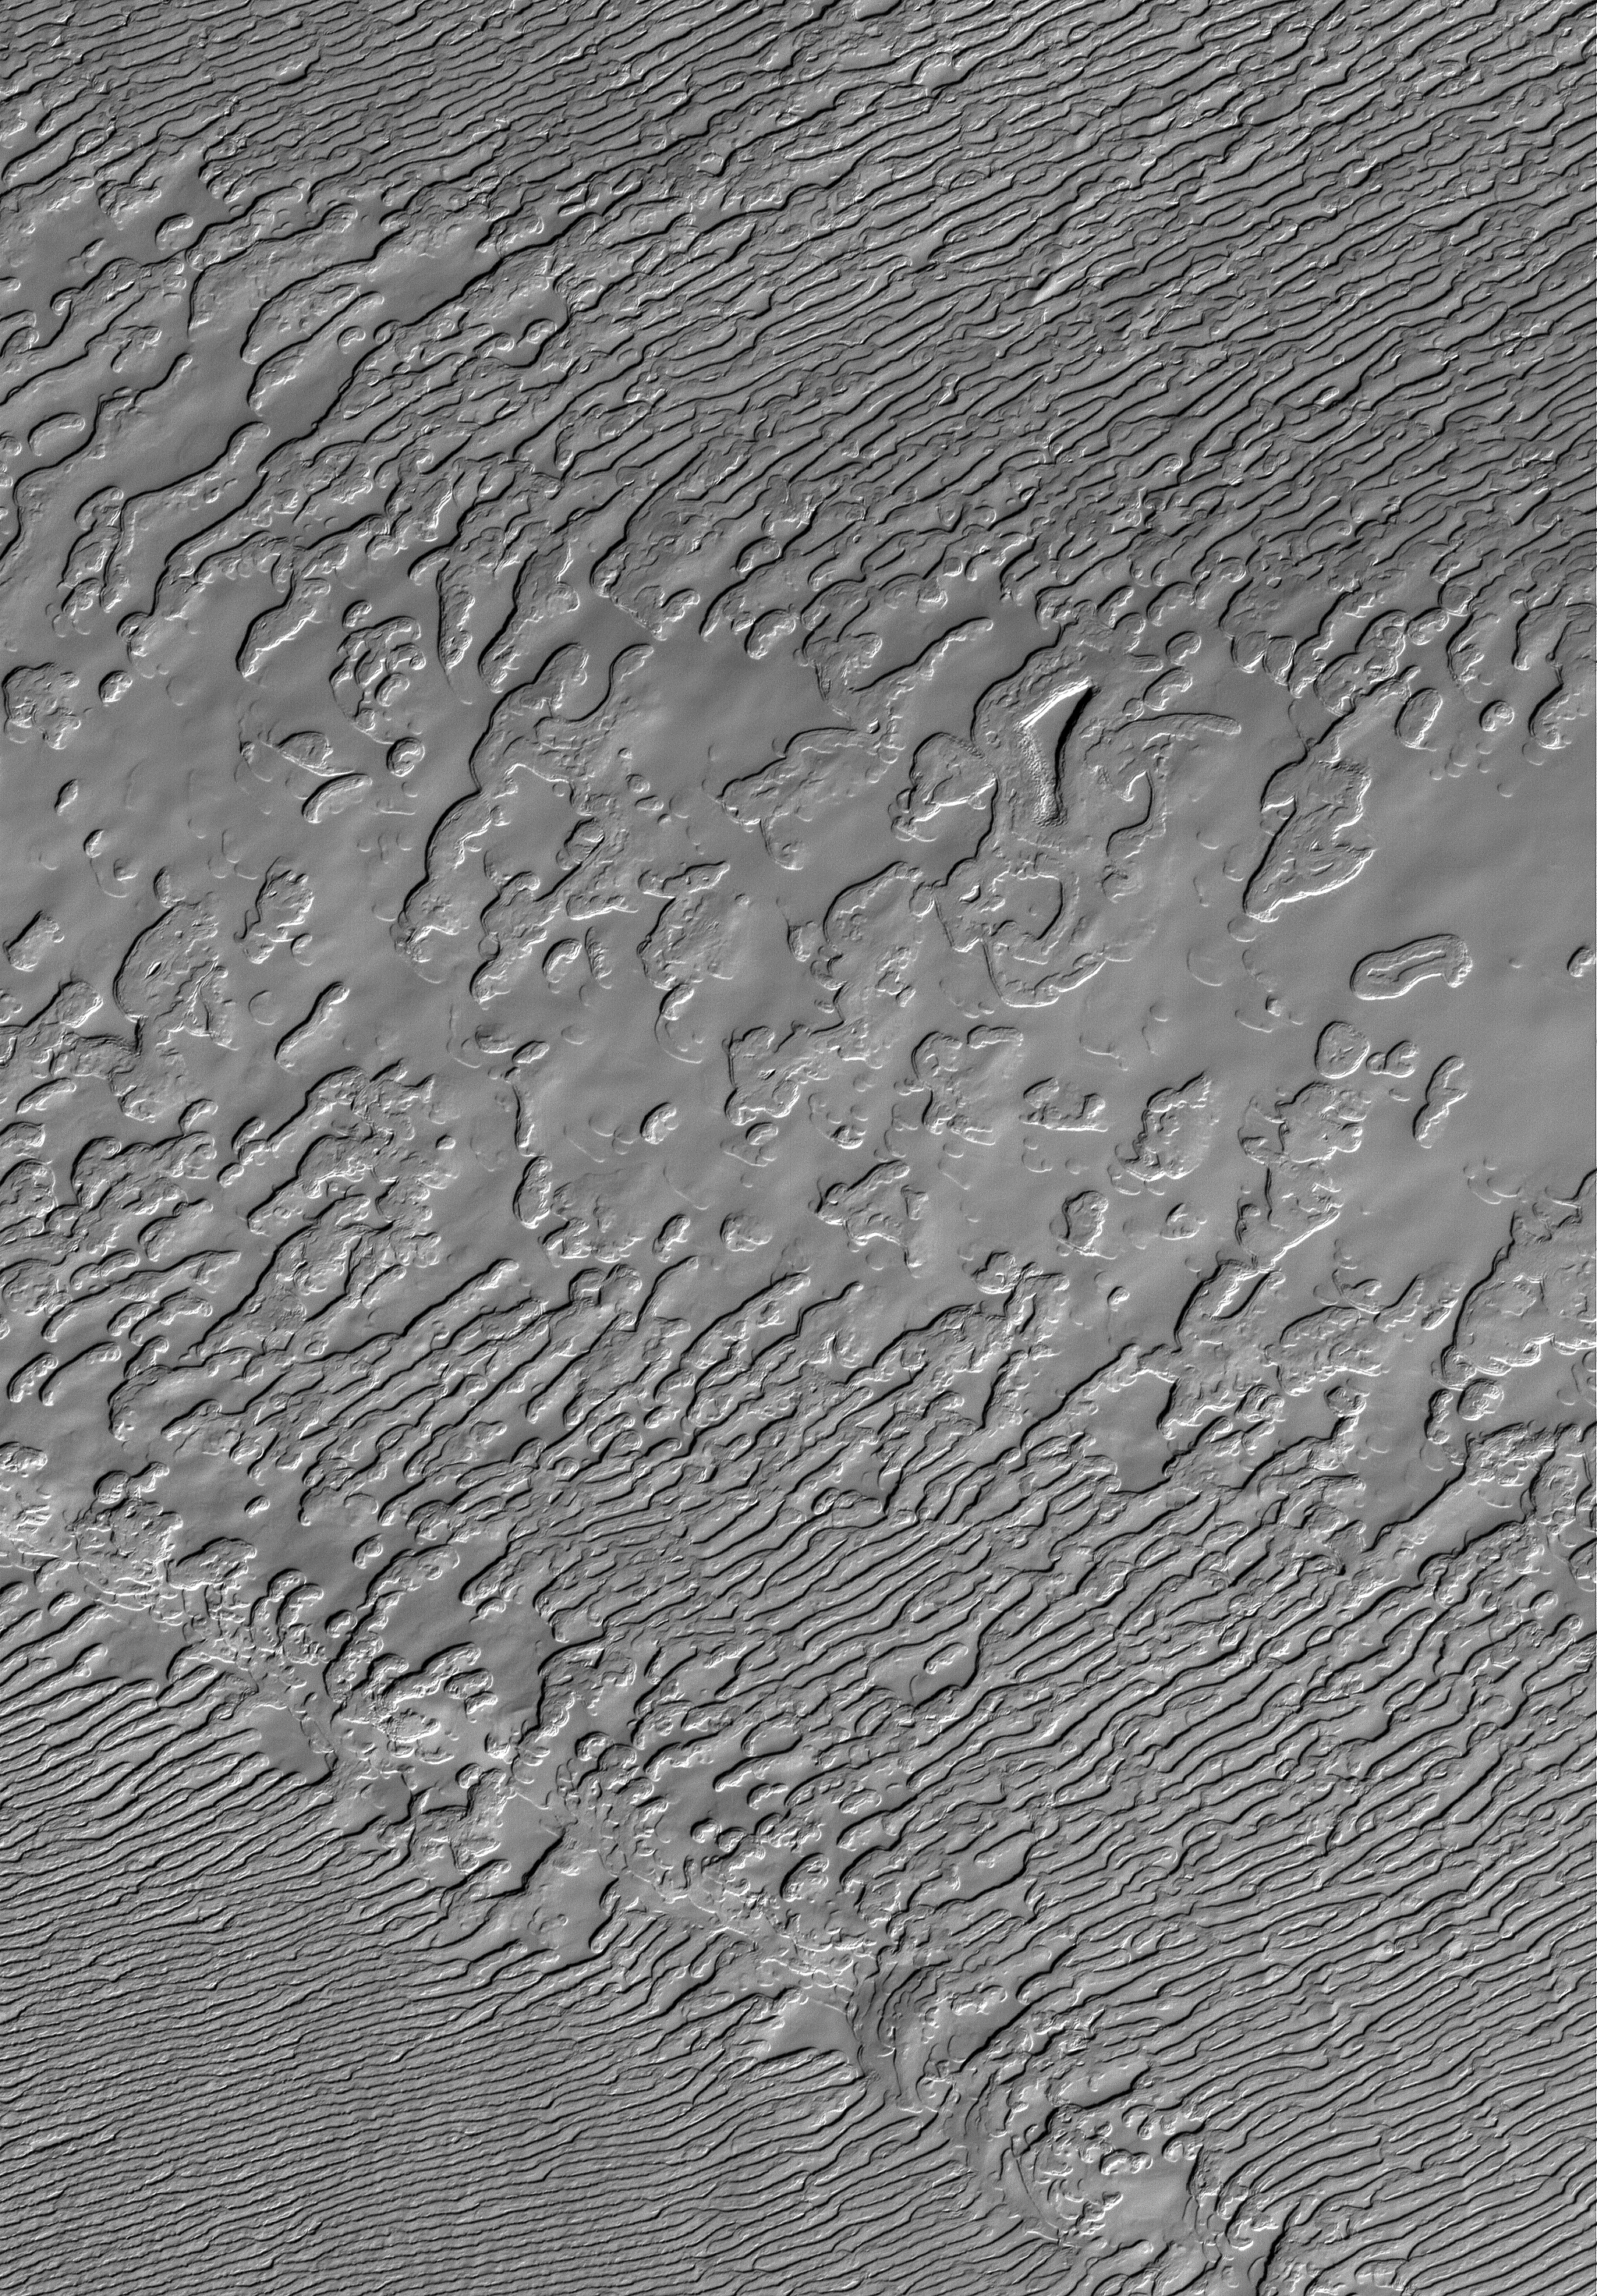

Frozen Frozen CO2

2 October 2005
This Mars Global Surveyor (MGS) Mars Orbiter Camera (MOC) image shows a view of frozen carbon dioxide in the south polar residual cap of Mars. Much of the south polar residual cap exhibits terrain that resembles stacks of sliced Swiss cheese, but this portion of the cap lacks the typical, circular depressions that characterize much of the region. Carbon dioxide on Mars freezes at a temperature of around 148 Kelvins, which is -125°C or about -193°F.

Location near: 87.2°S, 28.4°W
Image width: width: ~3 km (~1.9 mi)
Illumination from: upper left
Season: Southern Spring

Credit: NASA/JPL/Malin Space Science Systems